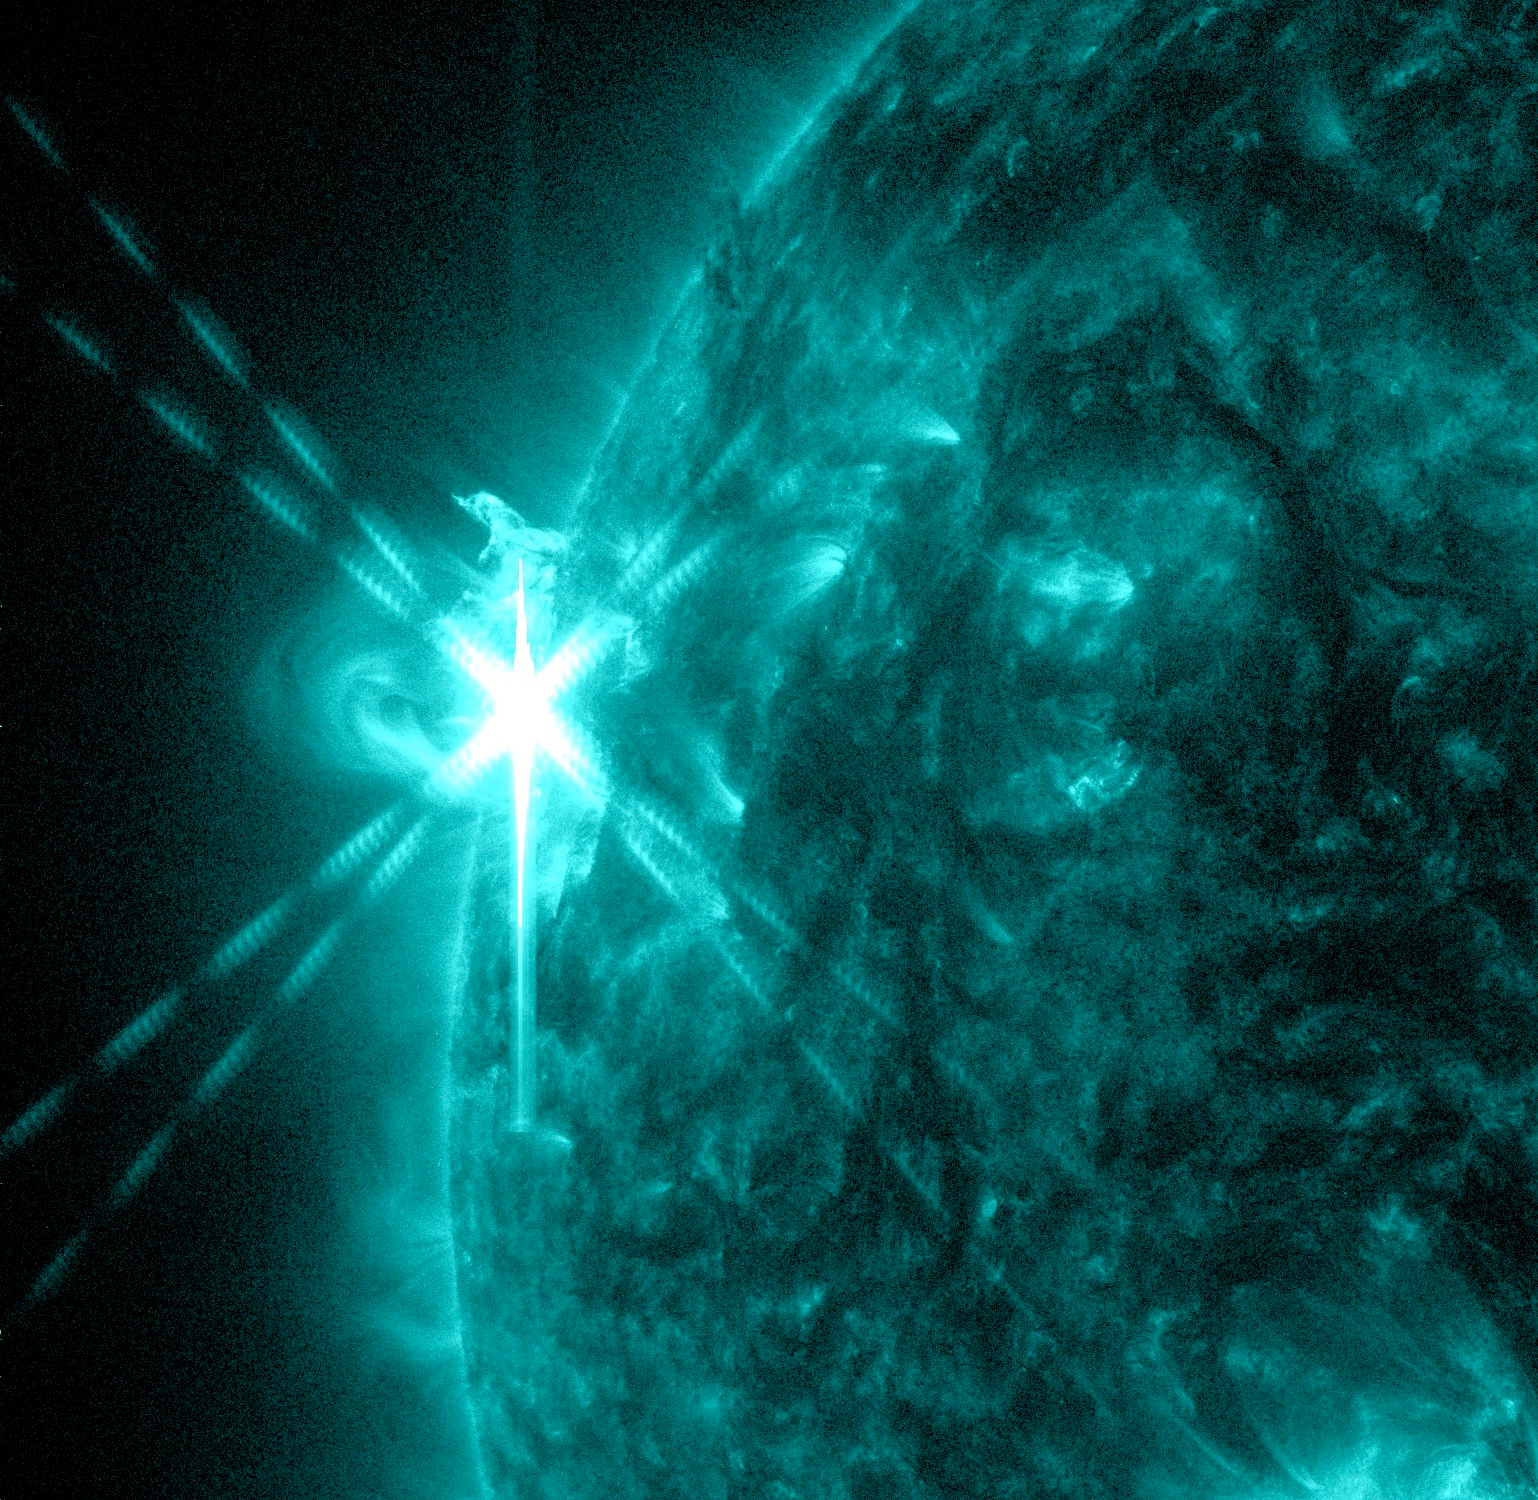

Sun Emits a Mid-Level Flare

Caption: NASA’s Solar Dynamics Observatory (SDO) captured this image of an M5.7 class flare on May 3, 2013 at 1:30 p.m. EDT. This image shows light in the 131 Angstrom wavelength, a wavelength of light that can show material at the very hot temperatures of a solar flare and that is typically colorized in teal. Caption: NASA’s Solar Dynamics Observatory (SDO) captured this image of an M5.7 class flare on May 3, 2013 at 1:30 p.m. EDT. This image shows light in the 131 Angstrom wavelength, a wavelength of light that can show material at the very hot temperatures of a solar flare and that is typically colorized in teal. --- The sun emitted a mid-level solar flare, peaking at 1:32 pm EDT on May 3, 2013. Solar flares are powerful bursts of radiation. Harmful radiation from a flare cannot pass through Earth's atmosphere to physically affect humans on the ground, however -- when intense enough -- they can disturb the atmosphere in the layer where GPS and communications signals travel. This disrupts the radio signals for as long as the flare is ongoing, and the radio blackout for this flare has already subsided. This flare is classified as an M5.7 class flare. M-class flares are the weakest flares that can still cause some space weather effects near Earth. Increased numbers of flares are quite common at the moment, since the sun's normal 11-year activity cycle is ramping up toward solar maximum, which is expected in late 2013. Updates will be provided as they are available on the flare and whether there was an associated coronal mass ejection (CME), another solar phenomenon that can send solar particles into space and affect electronic systems in satellites and on Earth.

Credit: NASA/Goddard/SDO